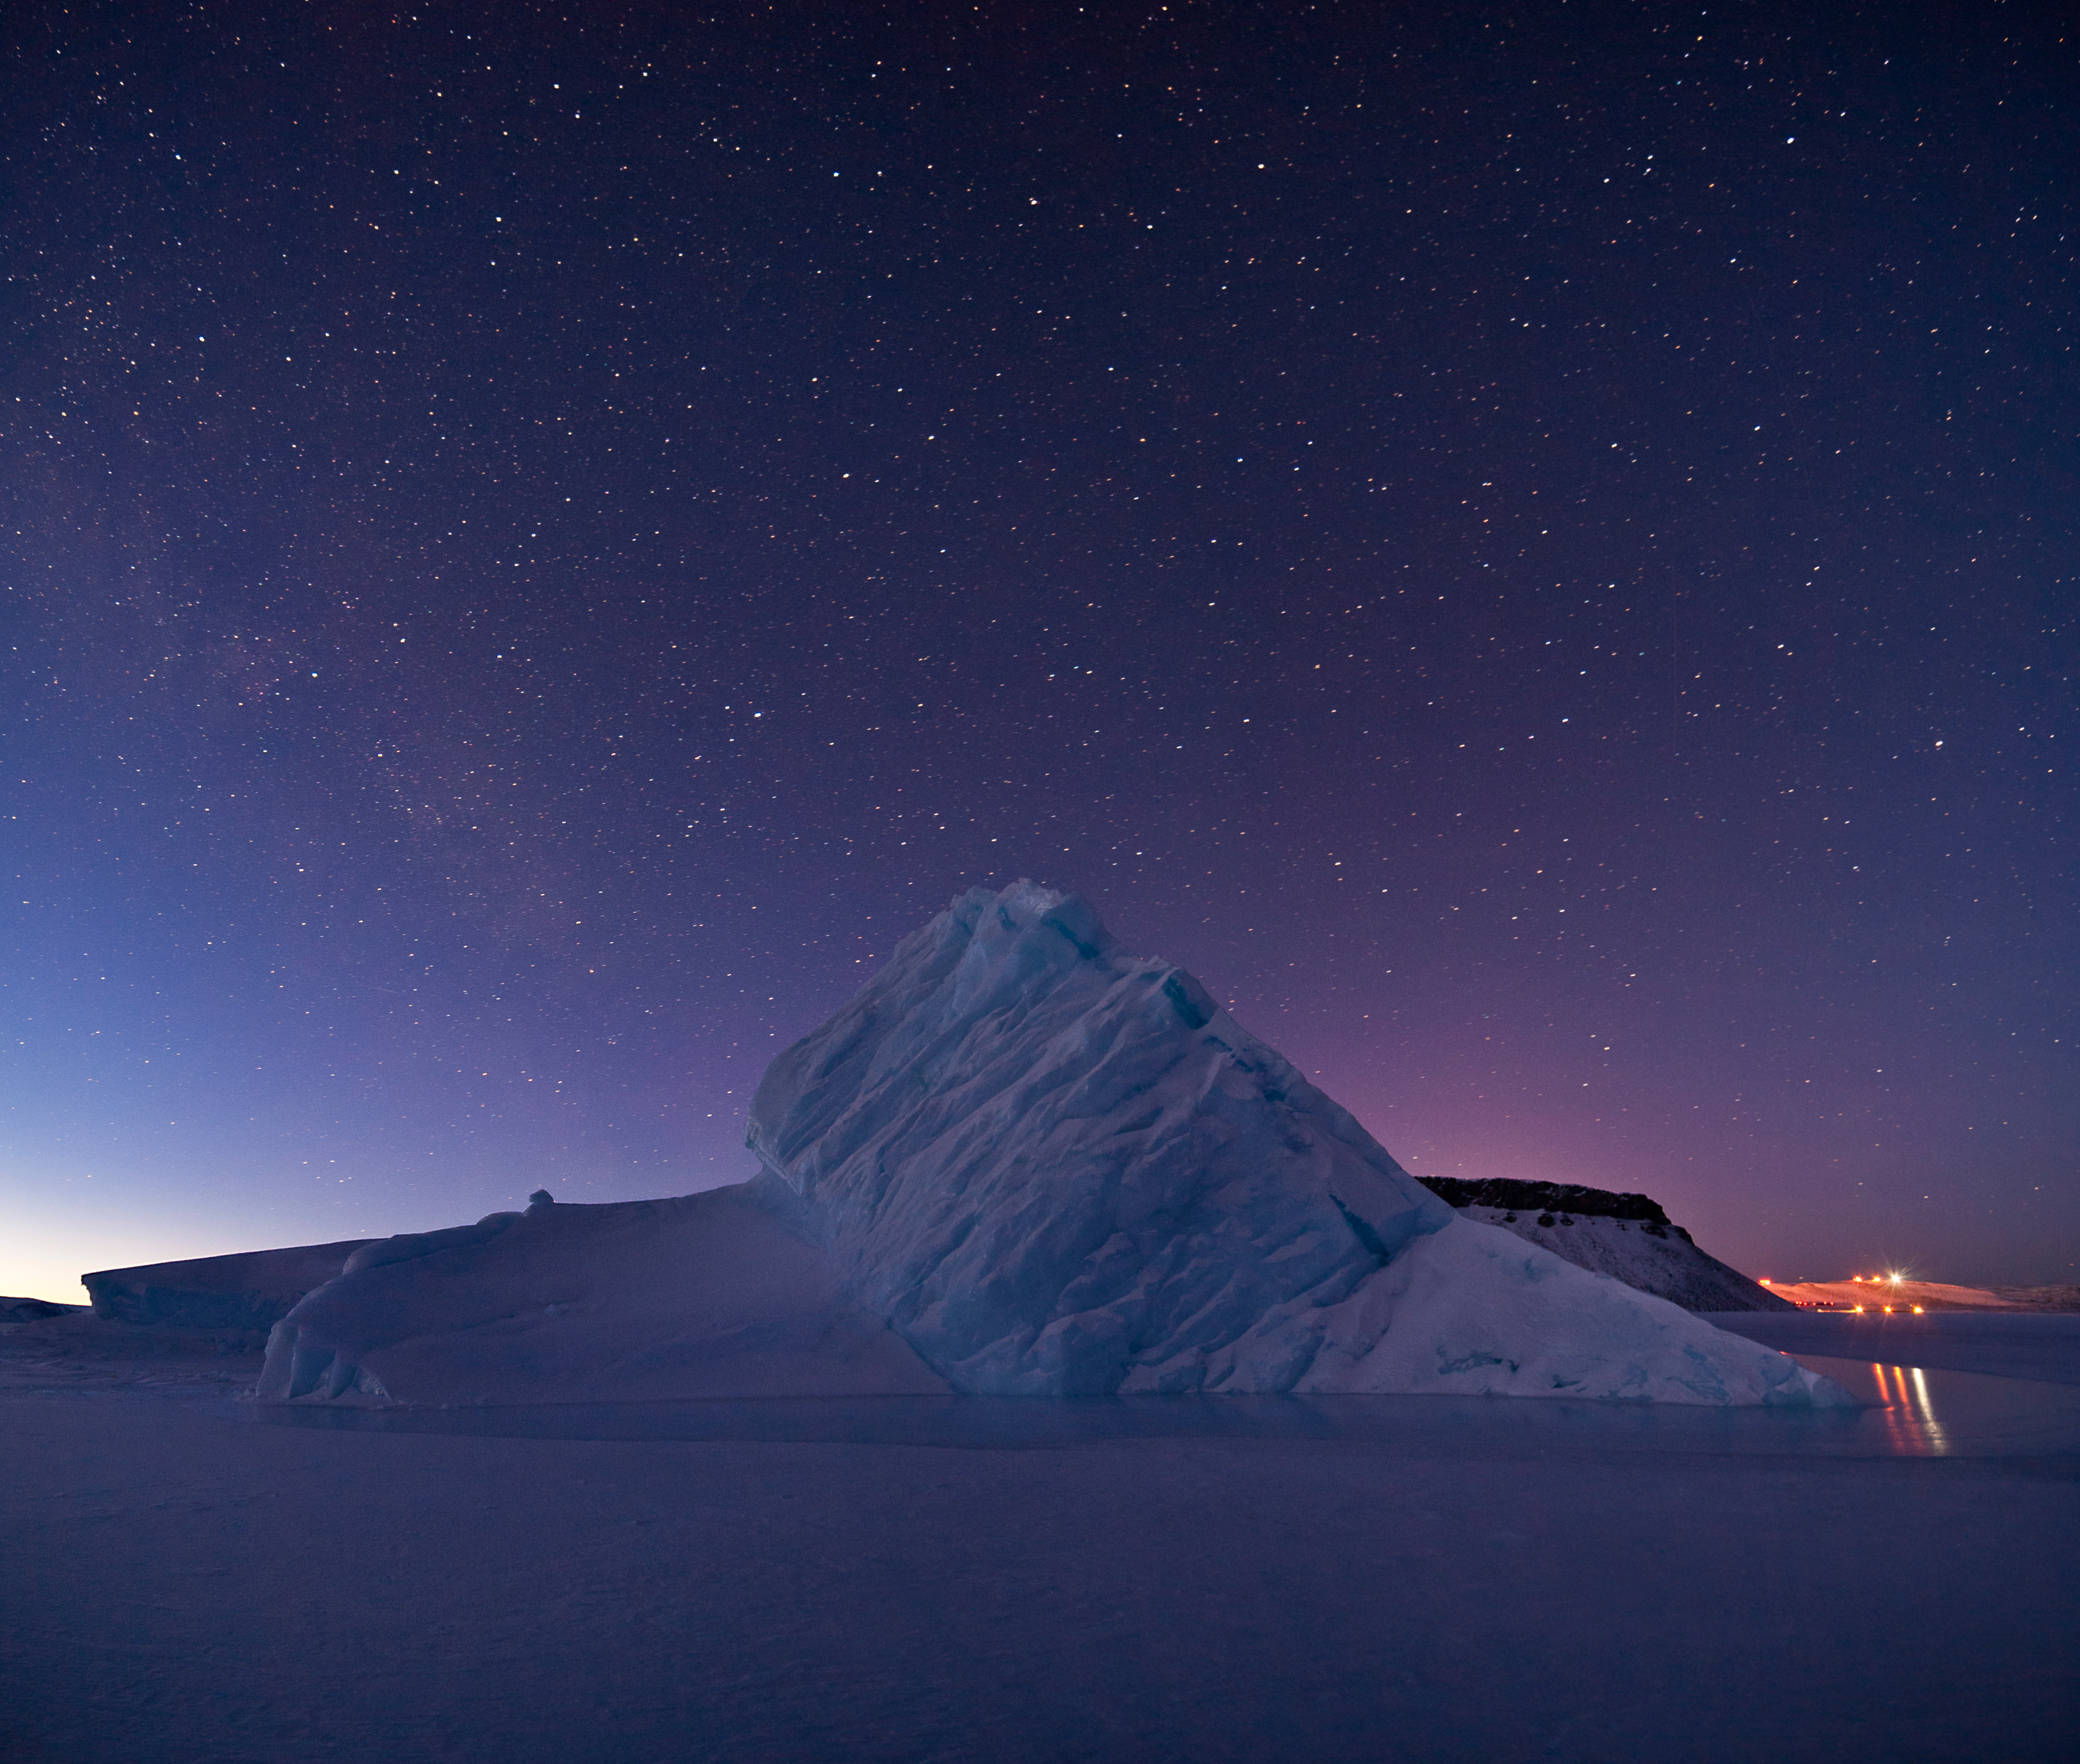

Iceberg in North Star Bay, Greenland

For five years, Jeremy Harbeck has worked as a support scientist for NASA’s Operation IceBridge, an airborne mission to study polar ice. The data processing that he does typically takes place in an office at NASA’s Goddard Space Flight Center in Maryland. However, to speed the process of delivering data to the Arctic sea ice forecasting community, Harbeck traveled to Greenland for the first time in spring 2015. He had just arrived at Greenland’s Thule Air Base on March 20 when a mechanical issue grounded the aircraft. No science flight could happen for a few days. As teams in the United States and Greenland scrambled to locate and deliver a replacement part, researchers on the ground waited. Some of them hiked to what was locally known as “the iceberg.” The unnamed berg pictured above has been frozen in place by sea ice in North Star Bay. Harbeck shot the photograph—a composite of four 49-second images—on March 21 at about 2:30 a.m. local time. The sun never fully sets at this time of year in the Arctic, so sunlight appears on the left side of the image. Lights from Thule are visible on the right side. Look for the Milky Way (top left) and a few very faint meteors visible in the early morning sky. Harbeck left the dock at Thule with sea ice scientist (and current IceBridge project scientist) Nathan Kurtz and a local recreation officer at about 10 p.m. From there, the group hiked 2.4 kilometers (1.5 miles) across the still-thick sea ice in weather that Harbeck called a “pleasant” minus 18 degrees Celsius (0 degrees Fahrenheit). They paused frequently on the way, and they even circled the berg to check for polar bears. “You don’t have a sense of scale of this berg until you get up to it,” Harbeck said. “It’s about the size of my apartment building, and that’s only the part protruding from the water.” Assuming the berg is ungrounded (which is uncertain), about one-tenth of its mass is above water. Photograph by Jeremy Harbeck, support scientist for NASA's Operation IceBridge mission.

Credit: NASA Earth Observatory